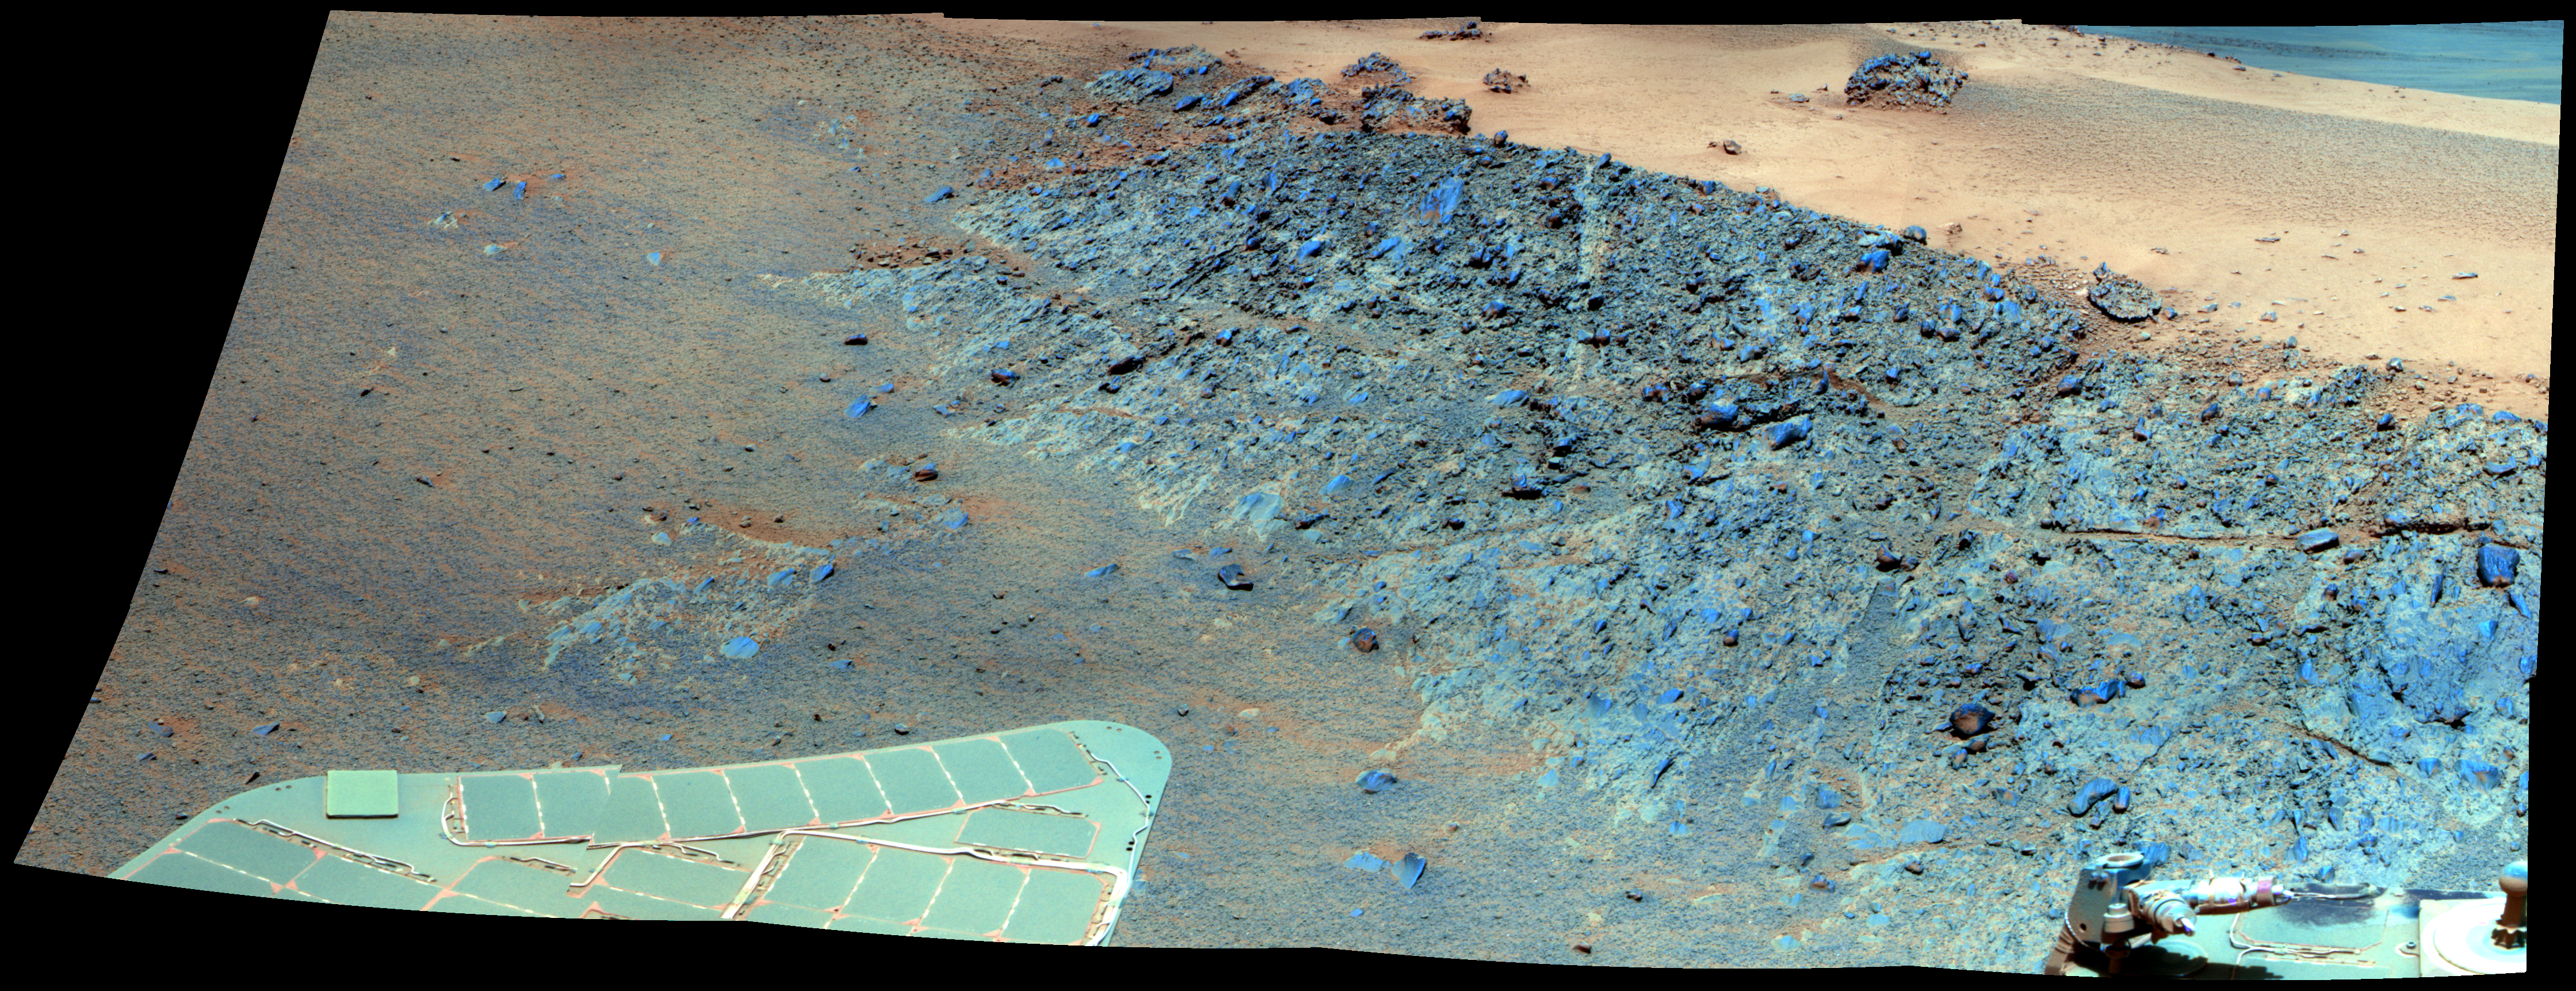

‘Greeley Haven’ Site for Opportunity’s Fifth Martian Winter (False Color)

This mosaic was acquired by the Mars Exploration Rover Opportunity’s Panoramic Camera (Pancam) on Sol 2793 (Dec. 2, 2011). It shows a north-facing outcrop, informally named “Greeley Haven,” where Opportunity will work during the rover’s fifth Martian winter. The rover team chose this designation as a tribute to the influential planetary geologist Ronald Greeley (1939-2011), who was a member of the science team for the Mars rovers and many other interplanetary missions.

The site is of interest not only for its geologic features but because it has favorable northerly slopes to optimize Opportunity’s solar energy as winter approaches in the southern hemisphere of Mars. After this mosaic was acquired, Opportunity backed up the slope to park at approximately 16 degrees northerly tilt and used tools on its robotic arm (Instrument Deployment Device, or IDD) to examine rock and soil targets. After deciding that the site could serve the mission well for the next several months, the team designated it as a memorial for Greeley, who taught generations of planetary scientists at Arizona State University, Tempe, until his death on Oct. 27, 2011.

The site is near the northern tip of the “Cape York” segment of the western rim of Endeavour Crater.

The image combines exposures taken through Pancam filters centered on wavelengths of 753 nanometers (near infrared), 535 nanometers (green) and 432 nanometers (violet). The view is presented in false color to make some differences between materials easier to see.

Plans for research continuing through the months at Greeley Haven include a radio-science investigation of the interior of Mars, inspections of mineral compositions and textures on the outcrop, and assembly of a full-circle, color panorama of the surroundings. The planned full-circle image will be called the Greeley Panorama.

Credit: NASA/JPL-Caltech/Cornell/Arizona State Univ.